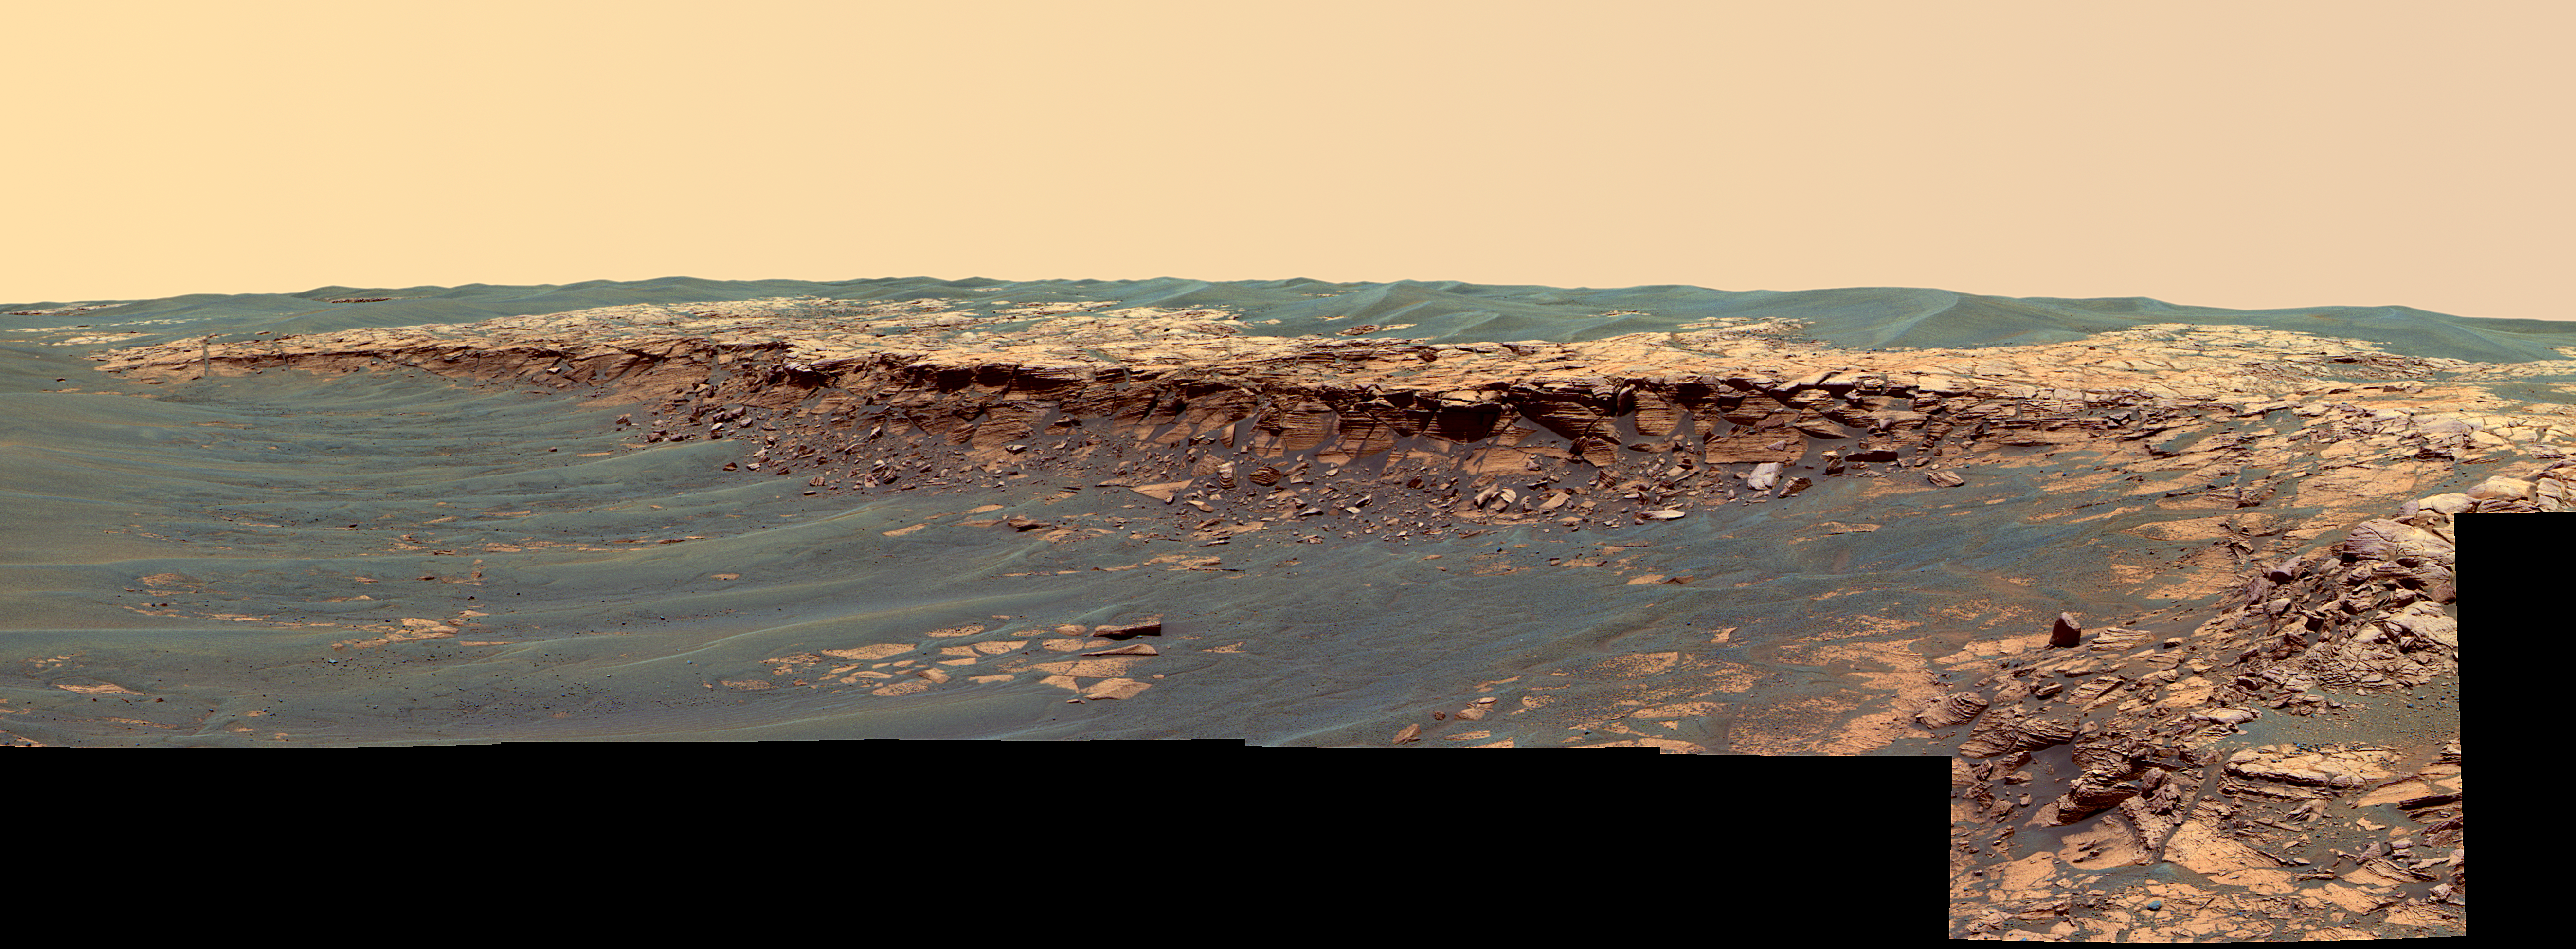

‘Payson’ Panorama in False Color

The panoramic camera aboard NASA’s Mars Exploration Rover Opportunity acquired this panorama of the “Payson” outcrop on the western edge of “Erebus” Crater during Opportunity’s sol 744 (Feb. 26, 2006). From this vicinity at the northern end of the outcrop, layered rocks are observed in the crater wall, which is about 1 meter (3.3 feet) thick. The view also shows rocks disrupted by the crater-forming impact event and subjected to erosion over time.

To the left of the outcrop, a flat, thin layer of spherule-rich soils overlies more outcrop materials. The rover is currently traveling down this “road” and observing the approximately 25-meter (82-foot) length of the outcrop prior to departing Erebus crater.

The panorama camera took 28 separate exposures of this scene, using four different filters. The resulting panorama covers about 90 degrees of terrain around the rover. This false-color rendering was made using the camera’s 753-nanometer, 535-nanometer and 423-nanometer filters. Using false color enhances the subtle color differences between layers of rocks and soils in the scene so that scientists can better analyze them. Image-to-image seams have been eliminated from the sky portion of the mosaic to better simulate the vista a person standing on Mars would see.

Credit: NASA/JPL-Caltech/USGS/Cornell University